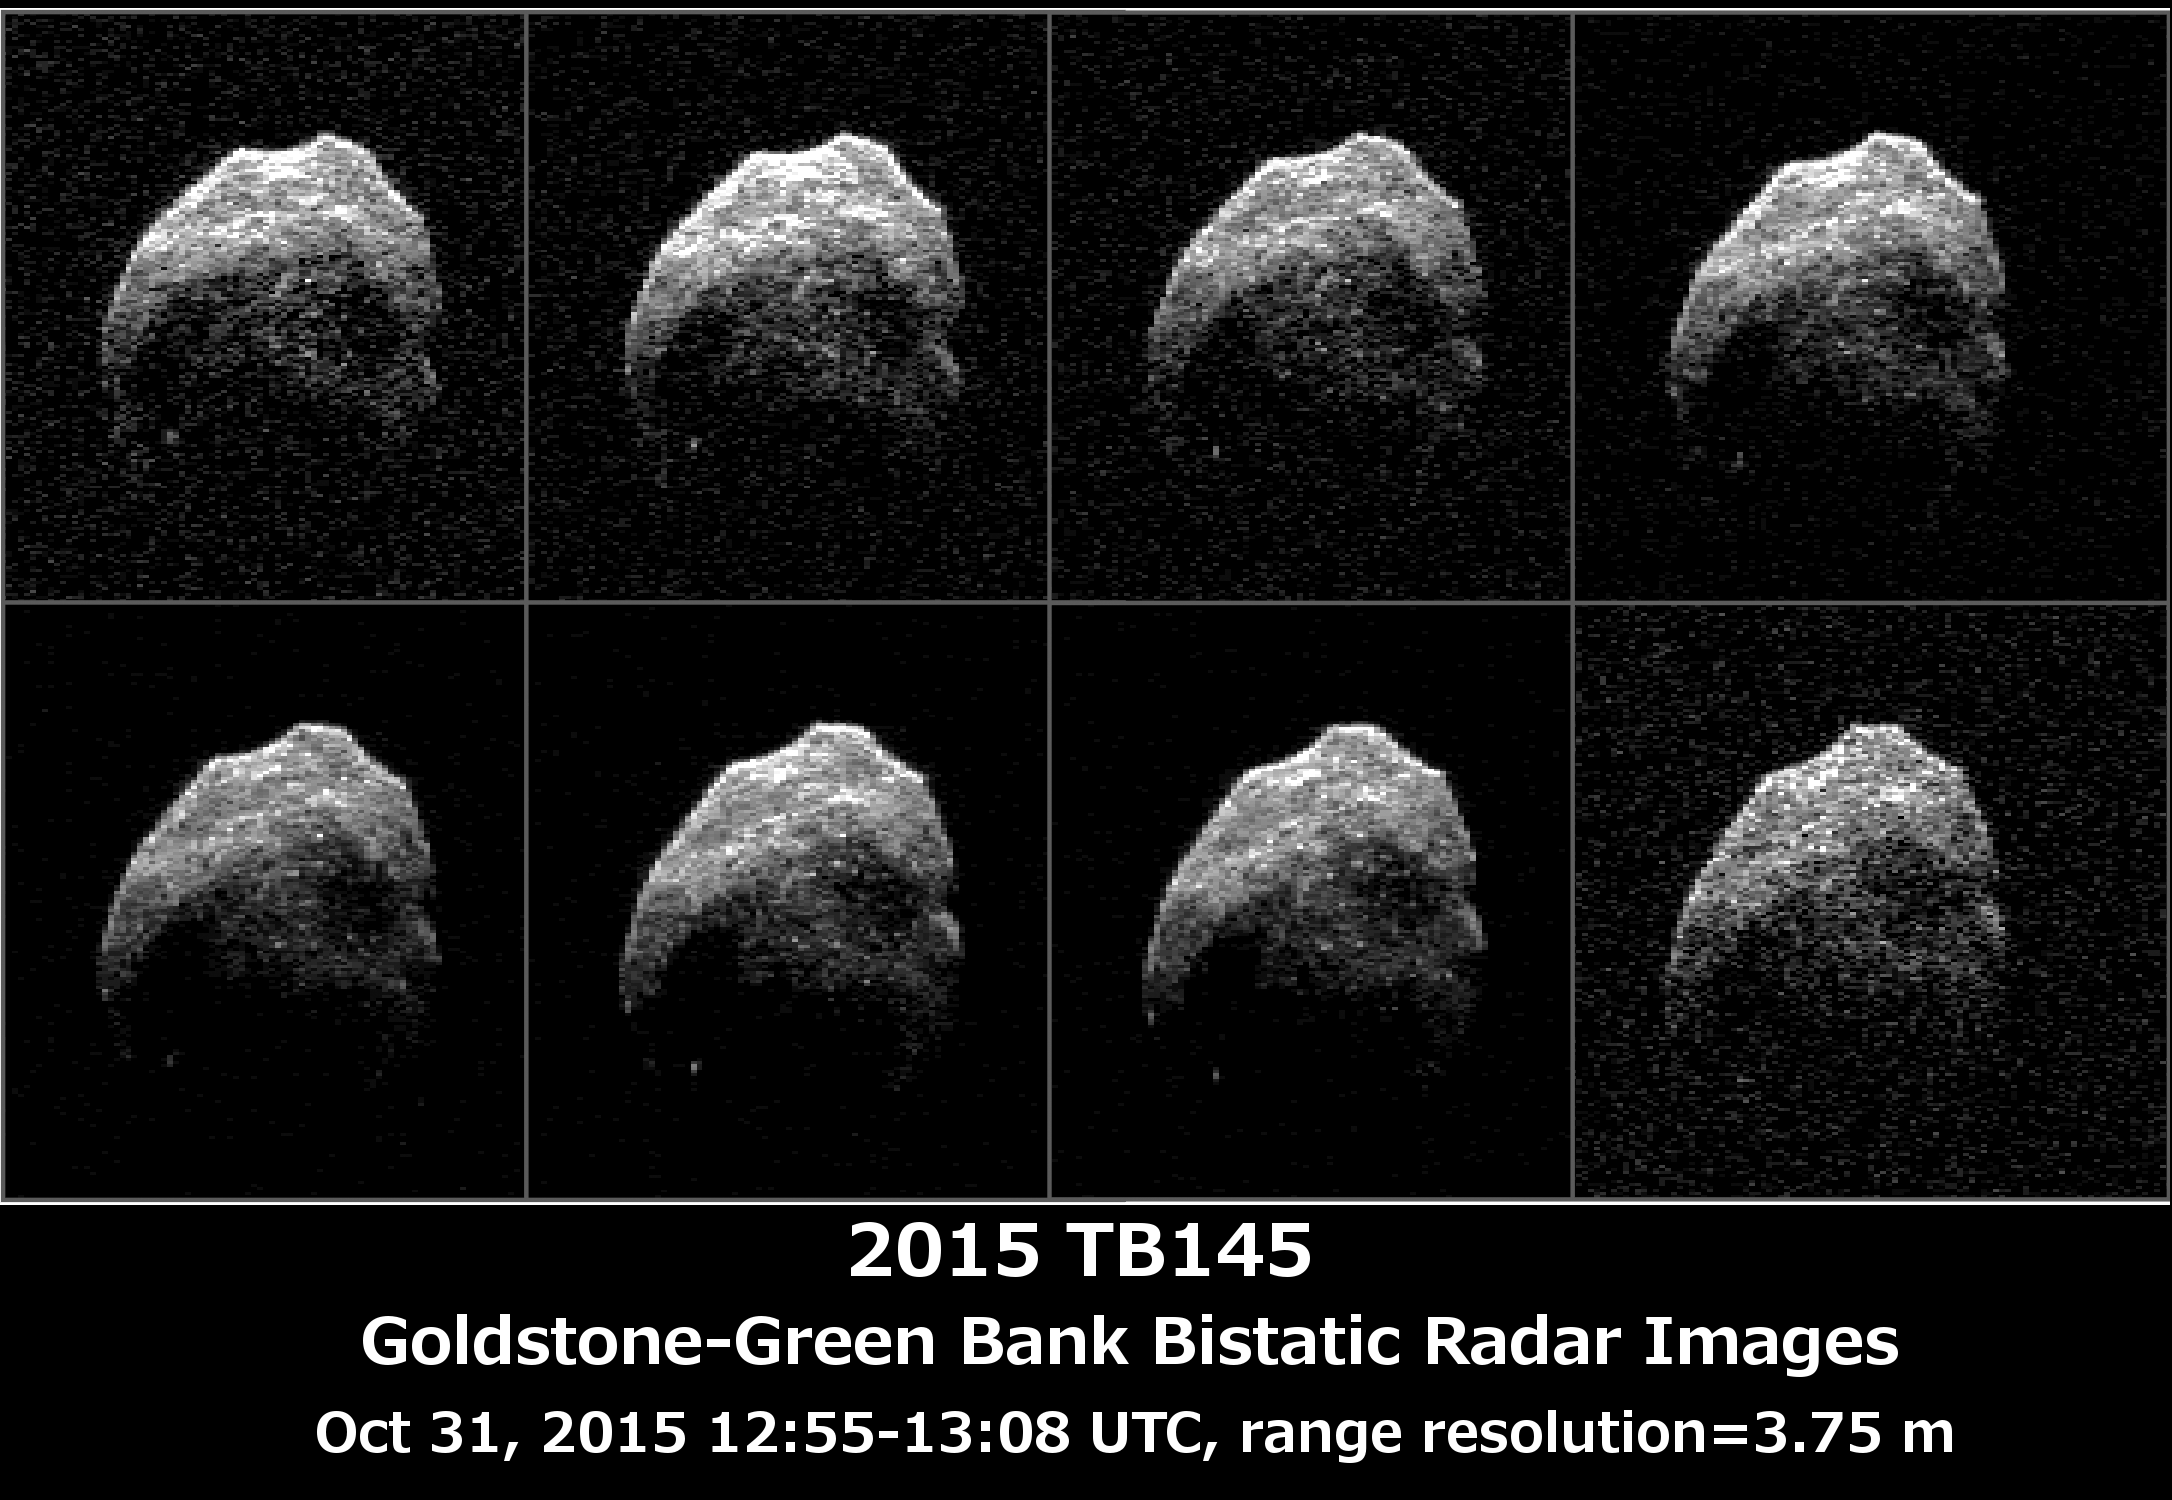

Halloween Asteroid Rotation

Asteroid 2015 TB145 is depicted in eight individual radar images collected on Oct. 31, 2015 between 5:55 a.m. PDT (8:55 a.m. EDT) and 6:08 a.m. PDT (9:08 a.m. EDT). At the time the radar images were taken, the asteroid was between 440,000 miles (710,000 kilometers) and about 430,000 miles (690,000 kilometers) distant. Asteroid 2015 TB145 safely flew past Earth on Oct. 31, at 10:00 a.m. PDT (1 p.m. EDT) at about 1.3 lunar distances (300,000 miles, 480,000 kilometers).

To obtain the radar images, the scientists used the 230-foot (70-meter) DSS-14 antenna at Goldstone, California, to transmit high power microwaves toward the asteroid. The signal bounced of the asteroid, and their radar echoes were received by the National Radio Astronomy Observatory’s 100-meter (330-foot) Green Bank Telescope in West Virginia. The images achieve a spatial resolution of about 13 feet (4 meters) per pixel.

Credit: NASA/JPL-Caltech/GSSR/NRAO/GB